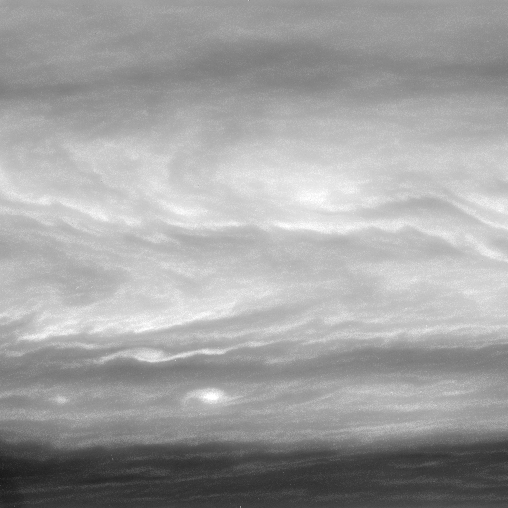

In the Boundary

A chevron-shaped pattern and bright vortices stand out in the turbulent Saturnian atmosphere. Such features are hallmarks of the boundary between alternating east-west flowing cloud bands.

The view looks toward an area about 9 degrees south of the planet’s equator.

The image was taken with the Cassini spacecraft wide-angle camera on July 28, 2007 using a spectral filter sensitive to wavelengths of infrared light centered at 889 nanometers. The view was acquired at a distance of approximately 3.1 million kilometers (1.9 million miles) from Saturn. Image scale is 37 kilometers (23 miles) per pixel.

The Cassini-Huygens mission is a cooperative project of NASA, the European Space Agency and the Italian Space Agency. The Jet Propulsion Laboratory, a division of the California Institute of Technology in Pasadena, manages the mission for NASA’s Science Mission Directorate, Washington, D.C. The Cassini orbiter and its two onboard cameras were designed, developed and assembled at JPL. The imaging operations center is based at the Space Science Institute in Boulder, Colo.

Credit: NASA/JPL/Space Science Institute